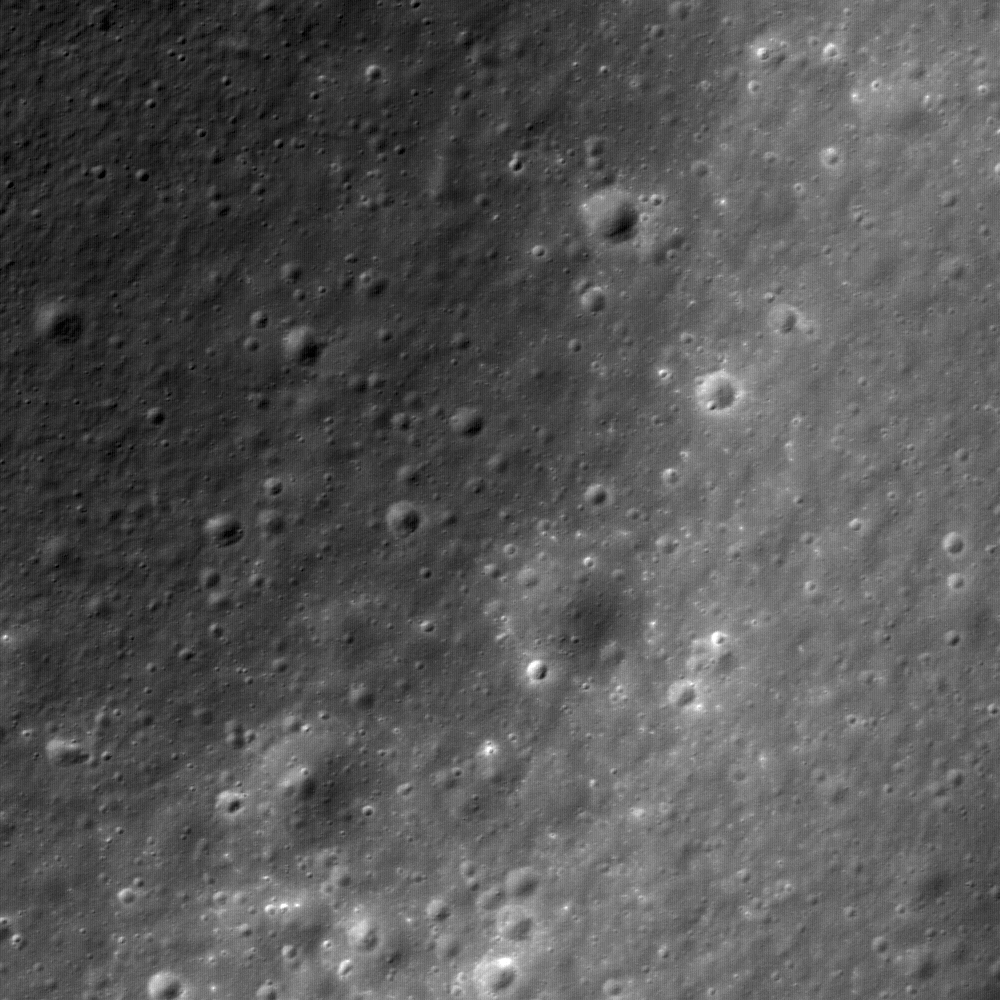

Concentric Crater

The inner rim of Gruithuisen K (35.4°N, 317.3°E) in LROC NAC frame M111877130L. Image width is 510 meters, or 1673 feet, north is up, and sunlight is from the lower right.

Impact craters affect the entire surface of the Moon, from micron-sized pits to multi-ringed impact basins. Lunar craters also have a wide array of morphologies. Generally, the size and the morphology of a crater depends on the size and velocity of the impacting bolide. Lunar scientists have used crater size and form to group lunar craters into three basic categories: simple craters, complex craters, and multi-ringed basins. Simple craters are circular, bowl-shaped, and usually less than 10-15 km in diameter. Complex craters are usually larger than 10-20 km in diameter and have a well-defined central peak. Complex craters also often have a rim with one or more terraces. The central peak is brought up from great depths beneath the crater as the ground elastically rebounds after the shock and pressure of the bolide impact. Multi-ringed basins are remnants of the largest impacts on the lunar surface and usually have more than one rim (such as the 1100 km diameter Imbrium Basin).

NASA’s Goddard Space Flight Center built and manages the mission for the Exploration Systems Mission Directorate at NASA Headquarters in Washington. The Lunar Reconnaissance Orbiter Camera was designed to acquire data for landing site certification and to conduct polar illumination studies and global mapping. Operated by Arizona State University, LROC consists of a pair of narrow-angle cameras (NAC) and a single wide-angle camera (WAC). The mission is expected to return over 70 terabytes of image data.

Credit: NASA/GSFC/Arizona State University